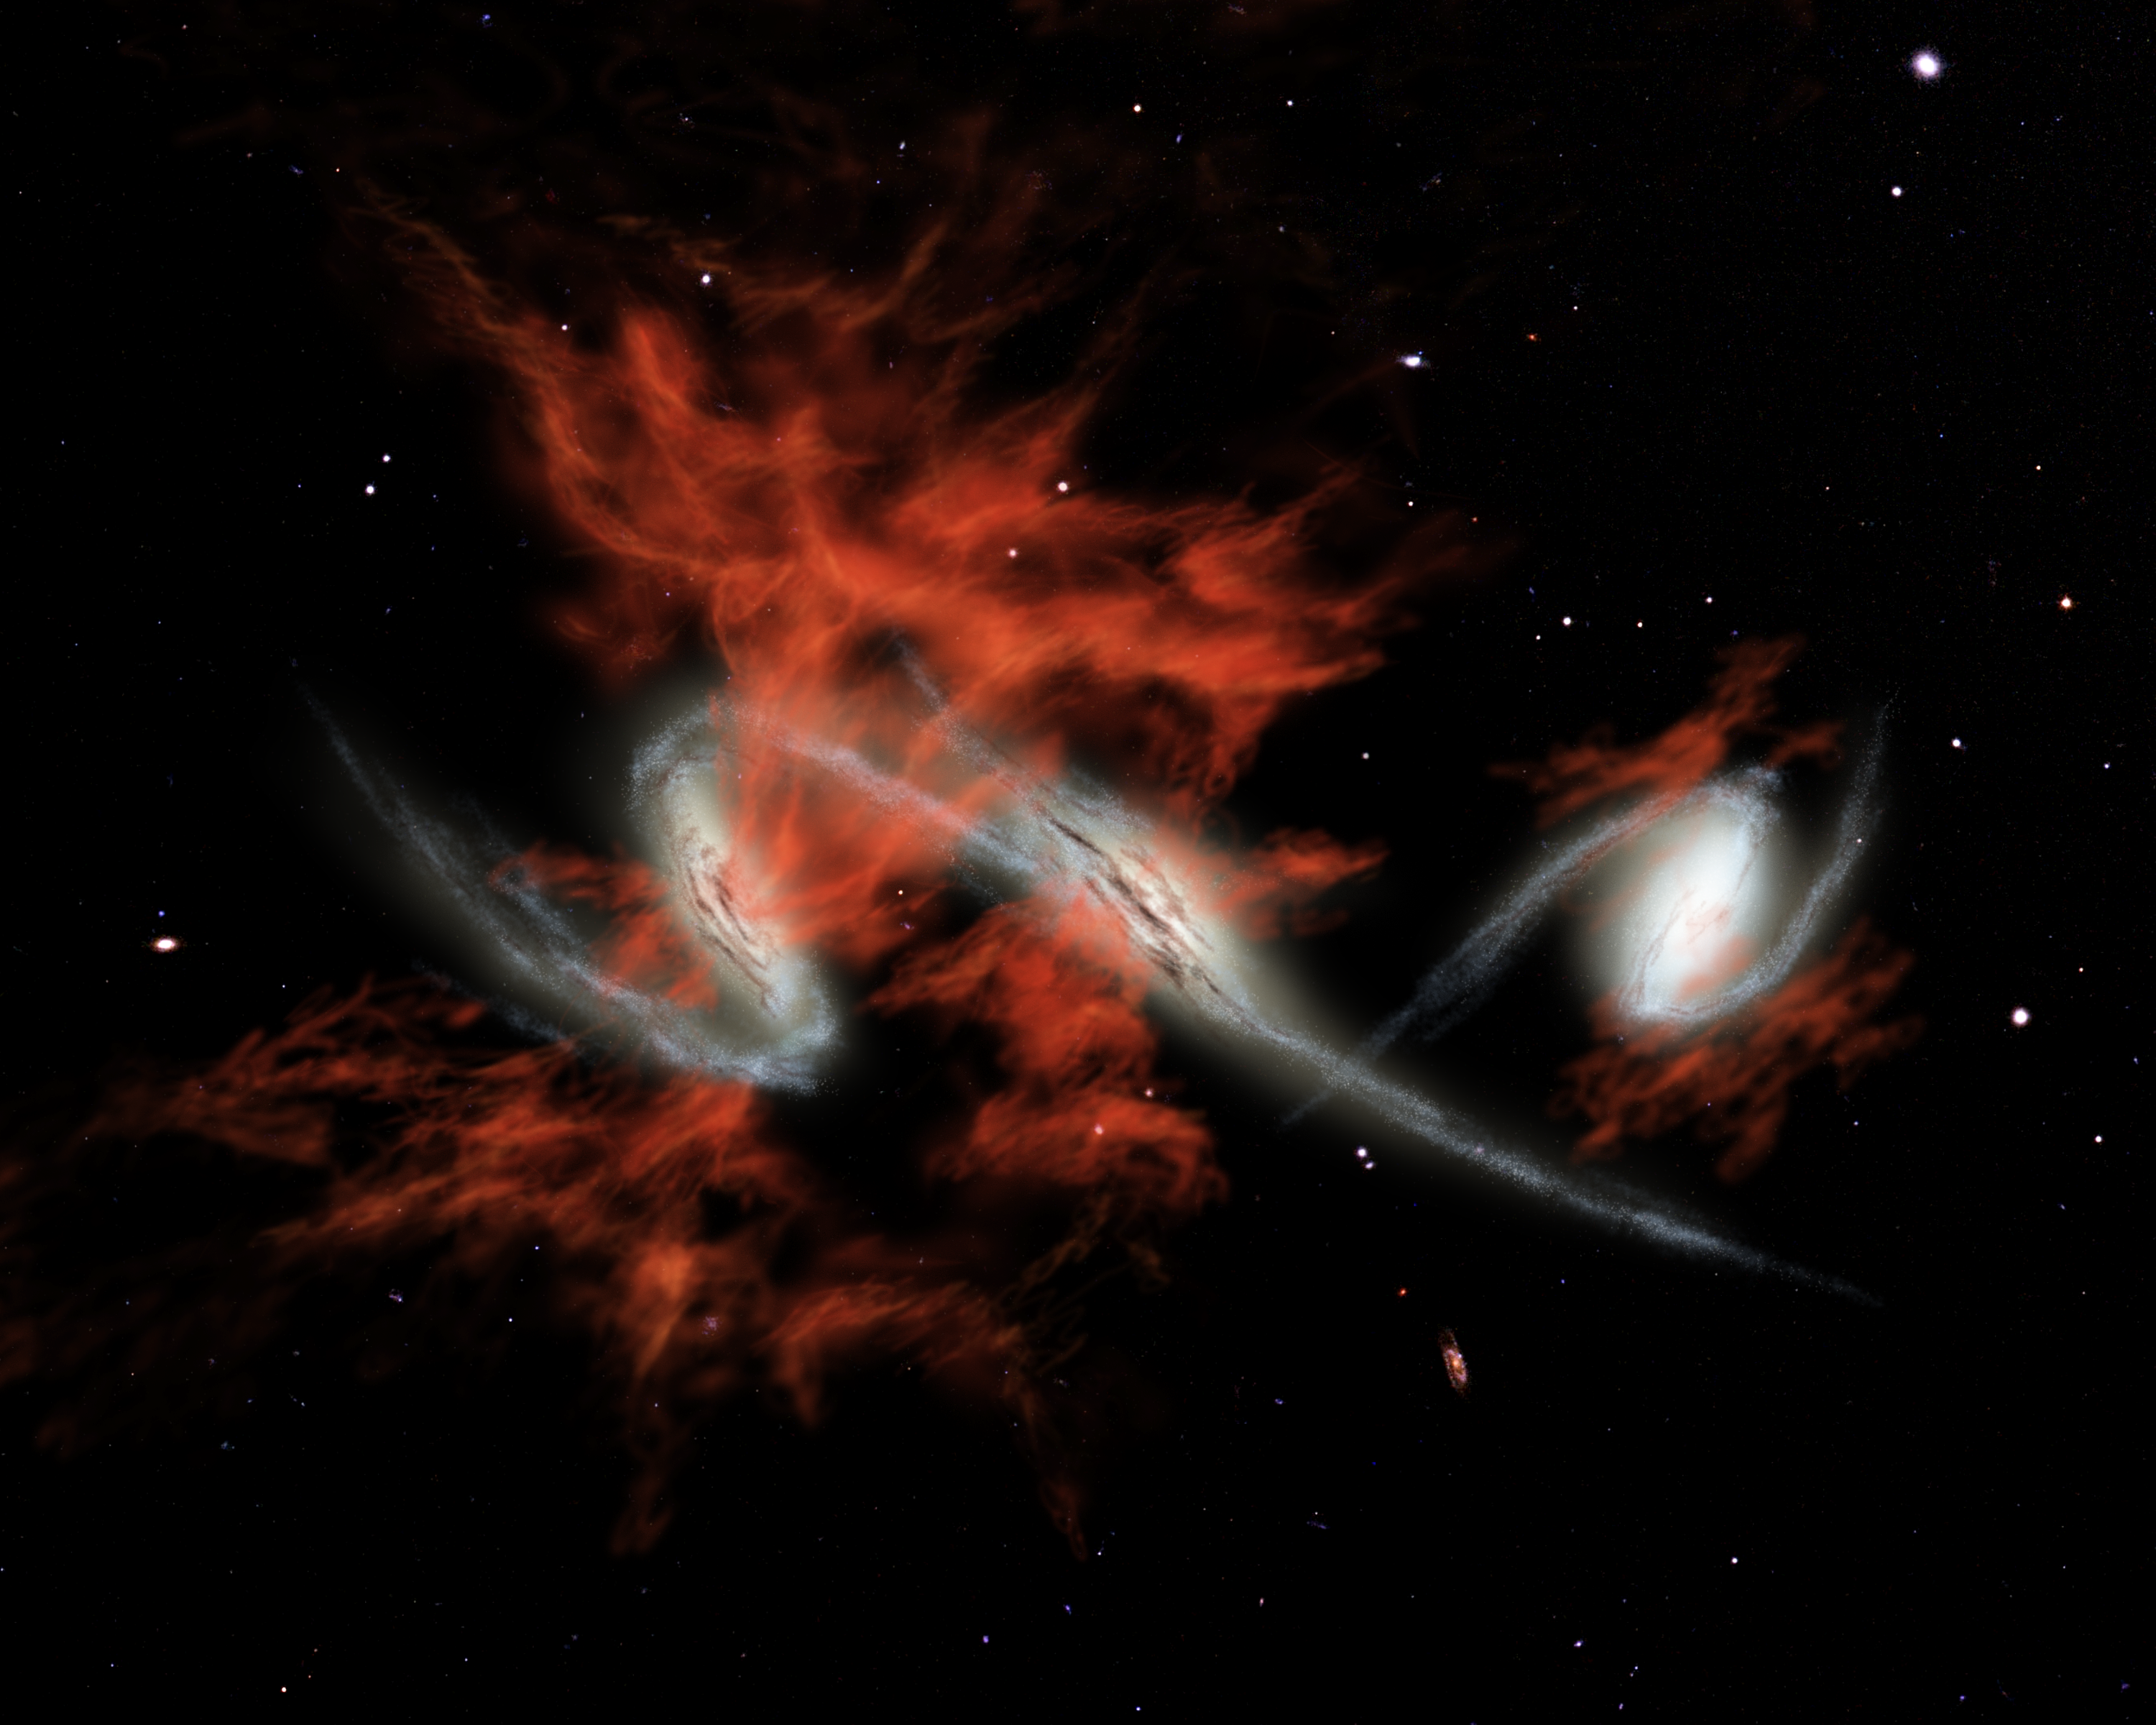

At the Heart of Blobs

This artist's concept illustrates one possible answer to the puzzle of the "giant galactic blobs." These blobs (red), first identified about five years ago, are mammoth clouds of intensely glowing material that surround distant galaxies (white). Astronomers using visible-light telescopes can see the glow of the blobs, but they didn't know what provides the energy to light them up. NASA's Spitzer Space Telescope set its infrared eyes on one well-known blob located 11 billion light-years away, and discovered three tremendously bright galaxies, each shining with the light of more than one trillion Suns, headed toward each other.

Spitzer also observed three other blobs in the same galactic neighborhood and found equally bright galaxies within them. One of these blobs is also known to contain galaxies merging together. The findings suggest that galactic mergers might be the mysterious source of blobs.

If so, then one explanation for how mergers produce such large clouds of material is that they trigger intense bursts of star formation. This star formation would lead to exploding massive stars, or supernovae, which would then shoot gases outward in a phenomenon known as superwinds. Blobs produced in this fashion are illustrated in this artist's concept.

Credit: NASA/JPL-Caltech/R. Hurt (SSC)